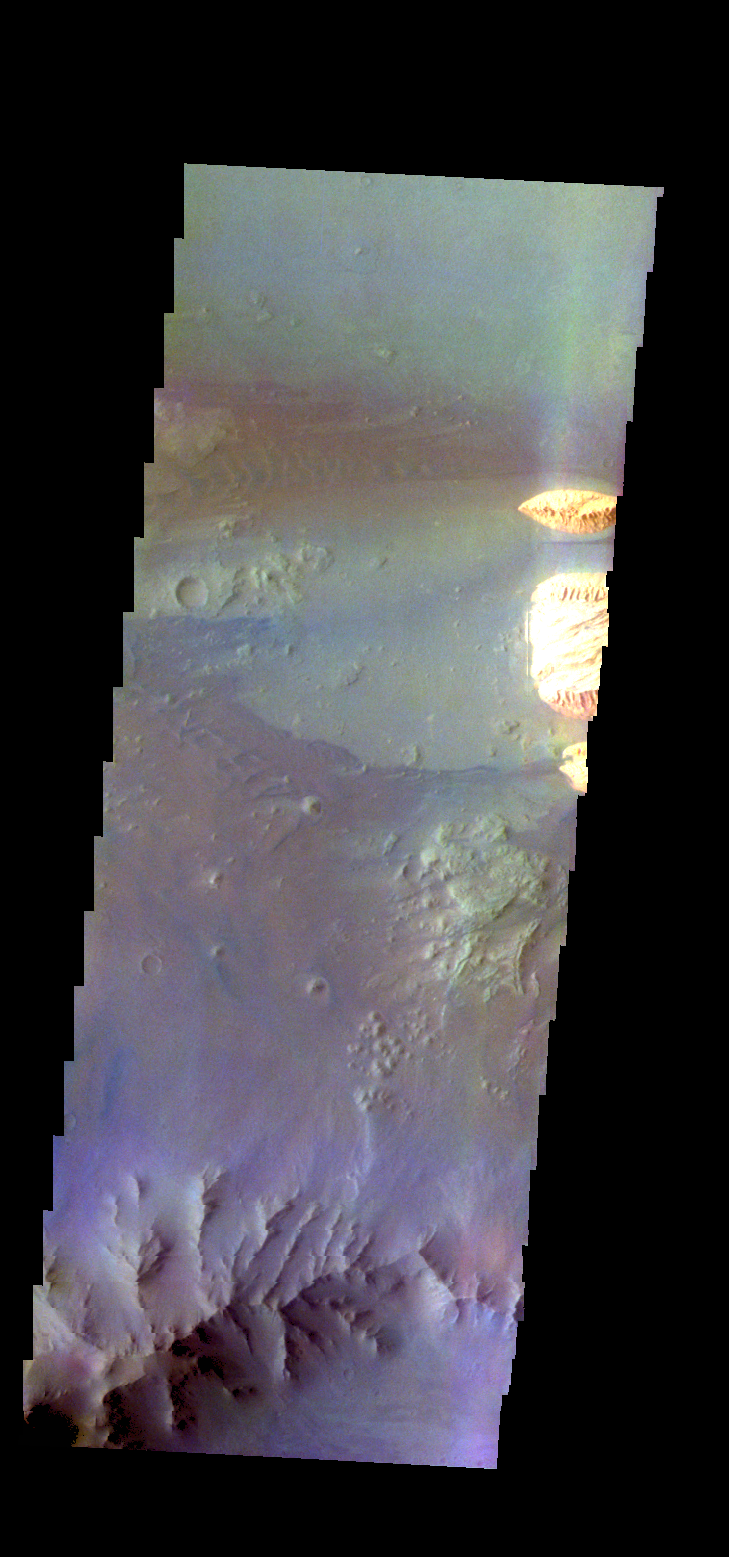

Ganges Chasma – False Color

The THEMIS camera contains 5 filters. The data from different filters can be combined in multiple ways to create a false color image. These false color images may reveal subtle variations of the surface not easily identified in a single band image. Today’s false color image shows part of Ganges Chasma.

Credit: NASA/JPL-Caltech/ASU